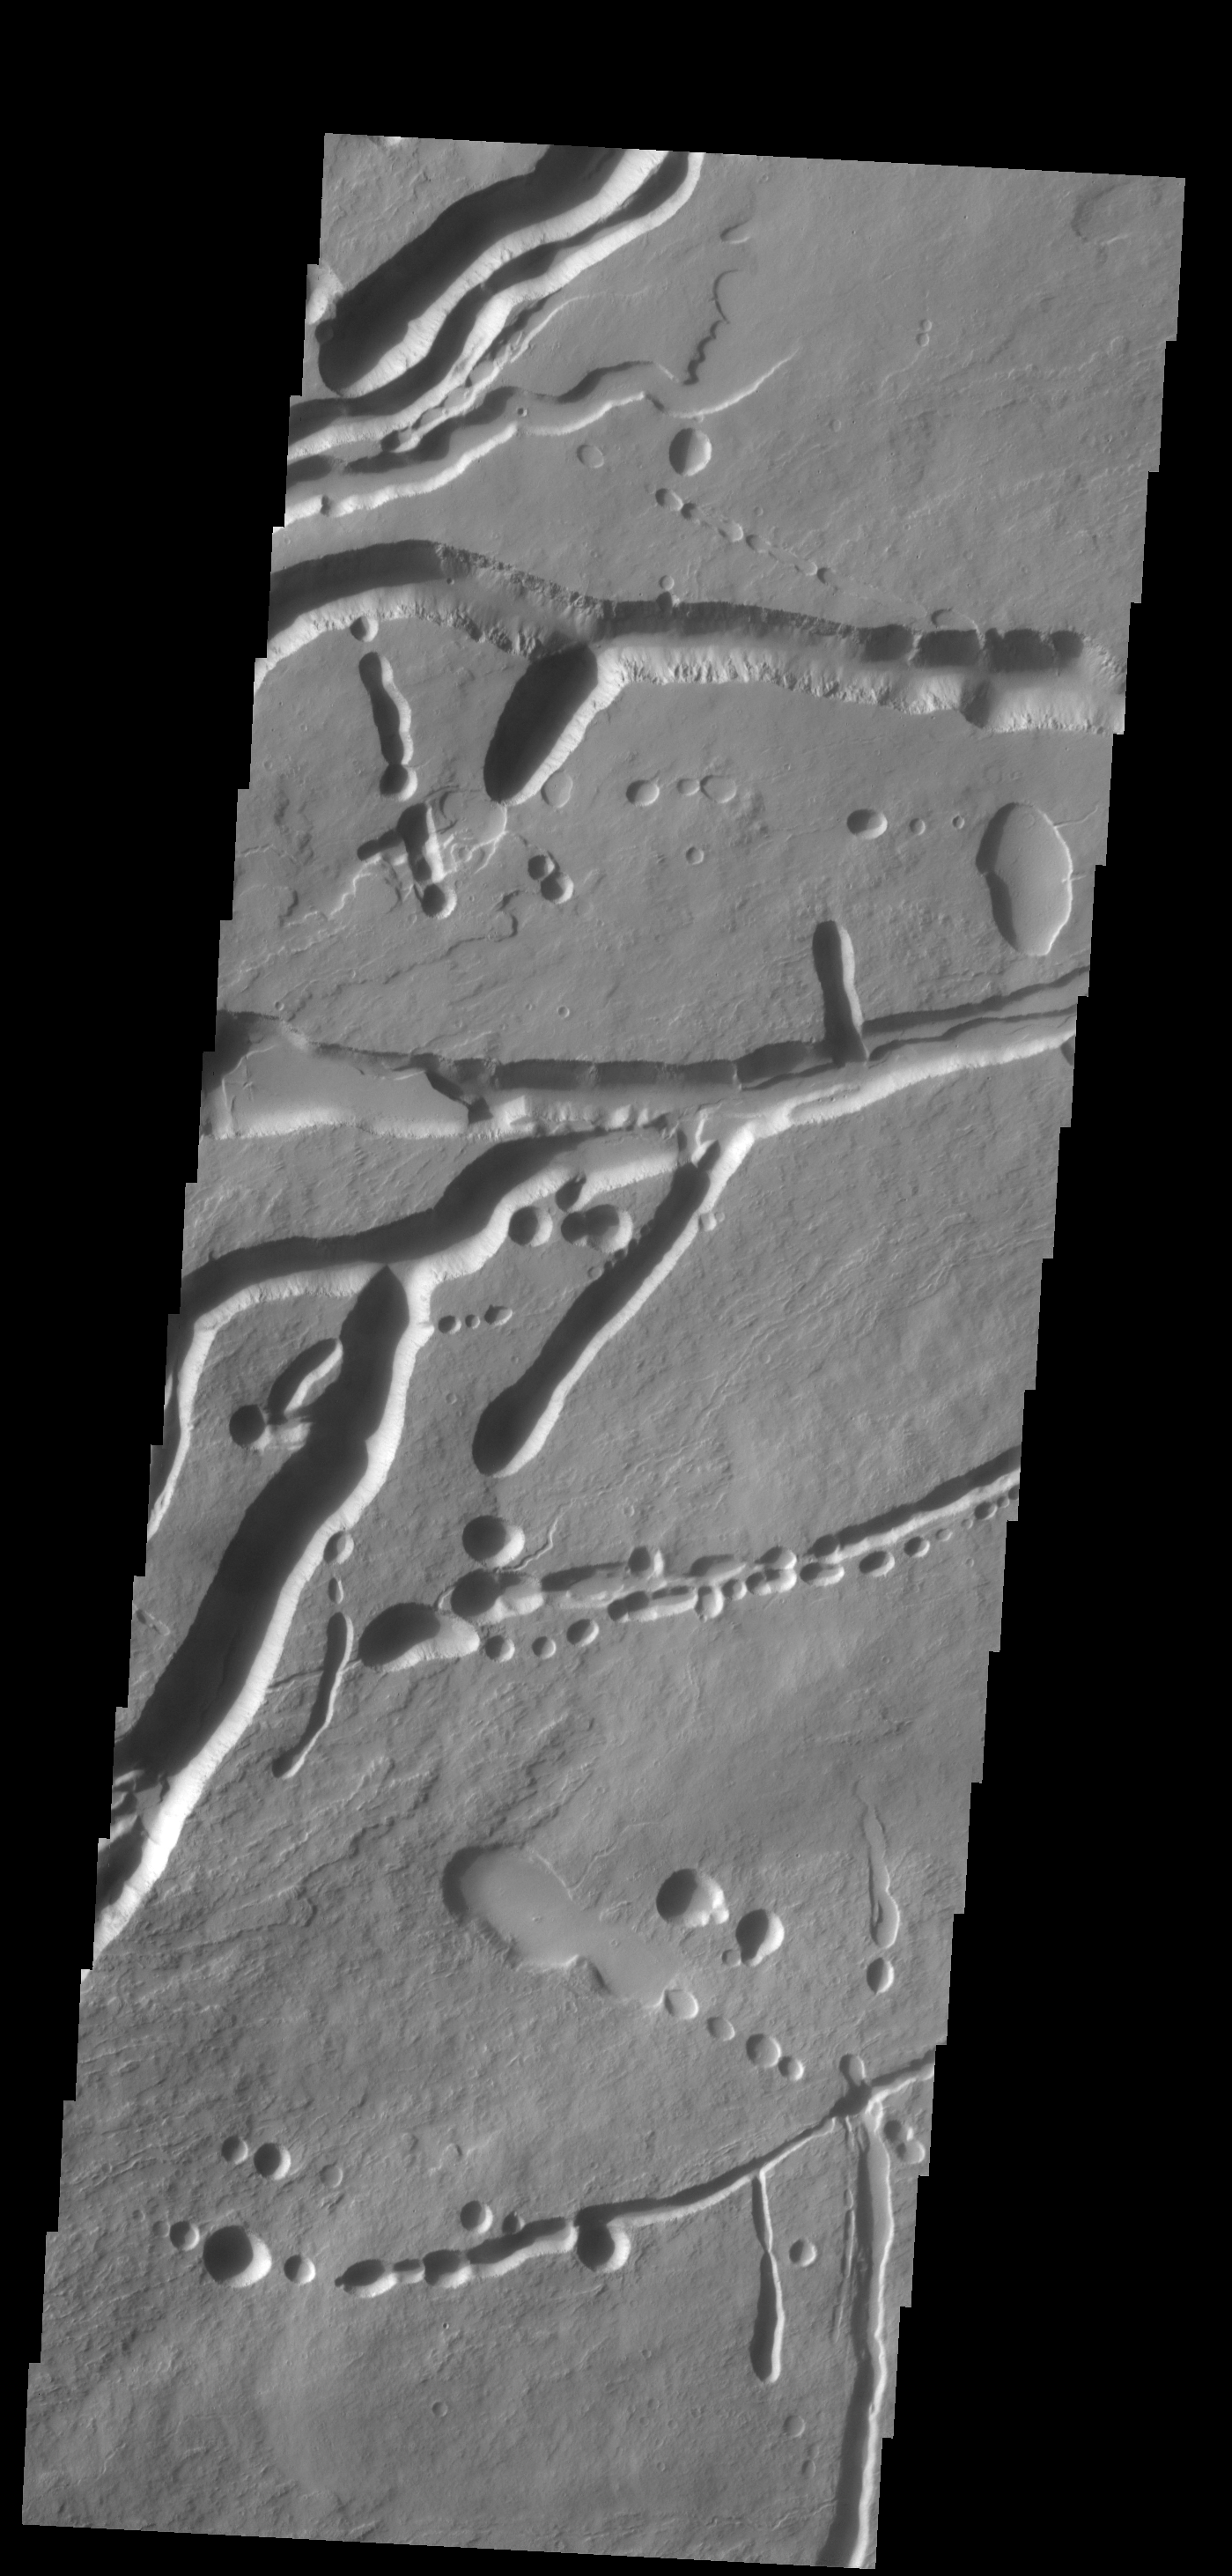

Ascraeus Mons

The pits, fractures and channel-like features in this image are located on the northern flank of Ascraeus Mons. Most of these features were created by collapse into lava tubes that existed below the surface.

Credit: NASA/JPL-Caltech/ASU